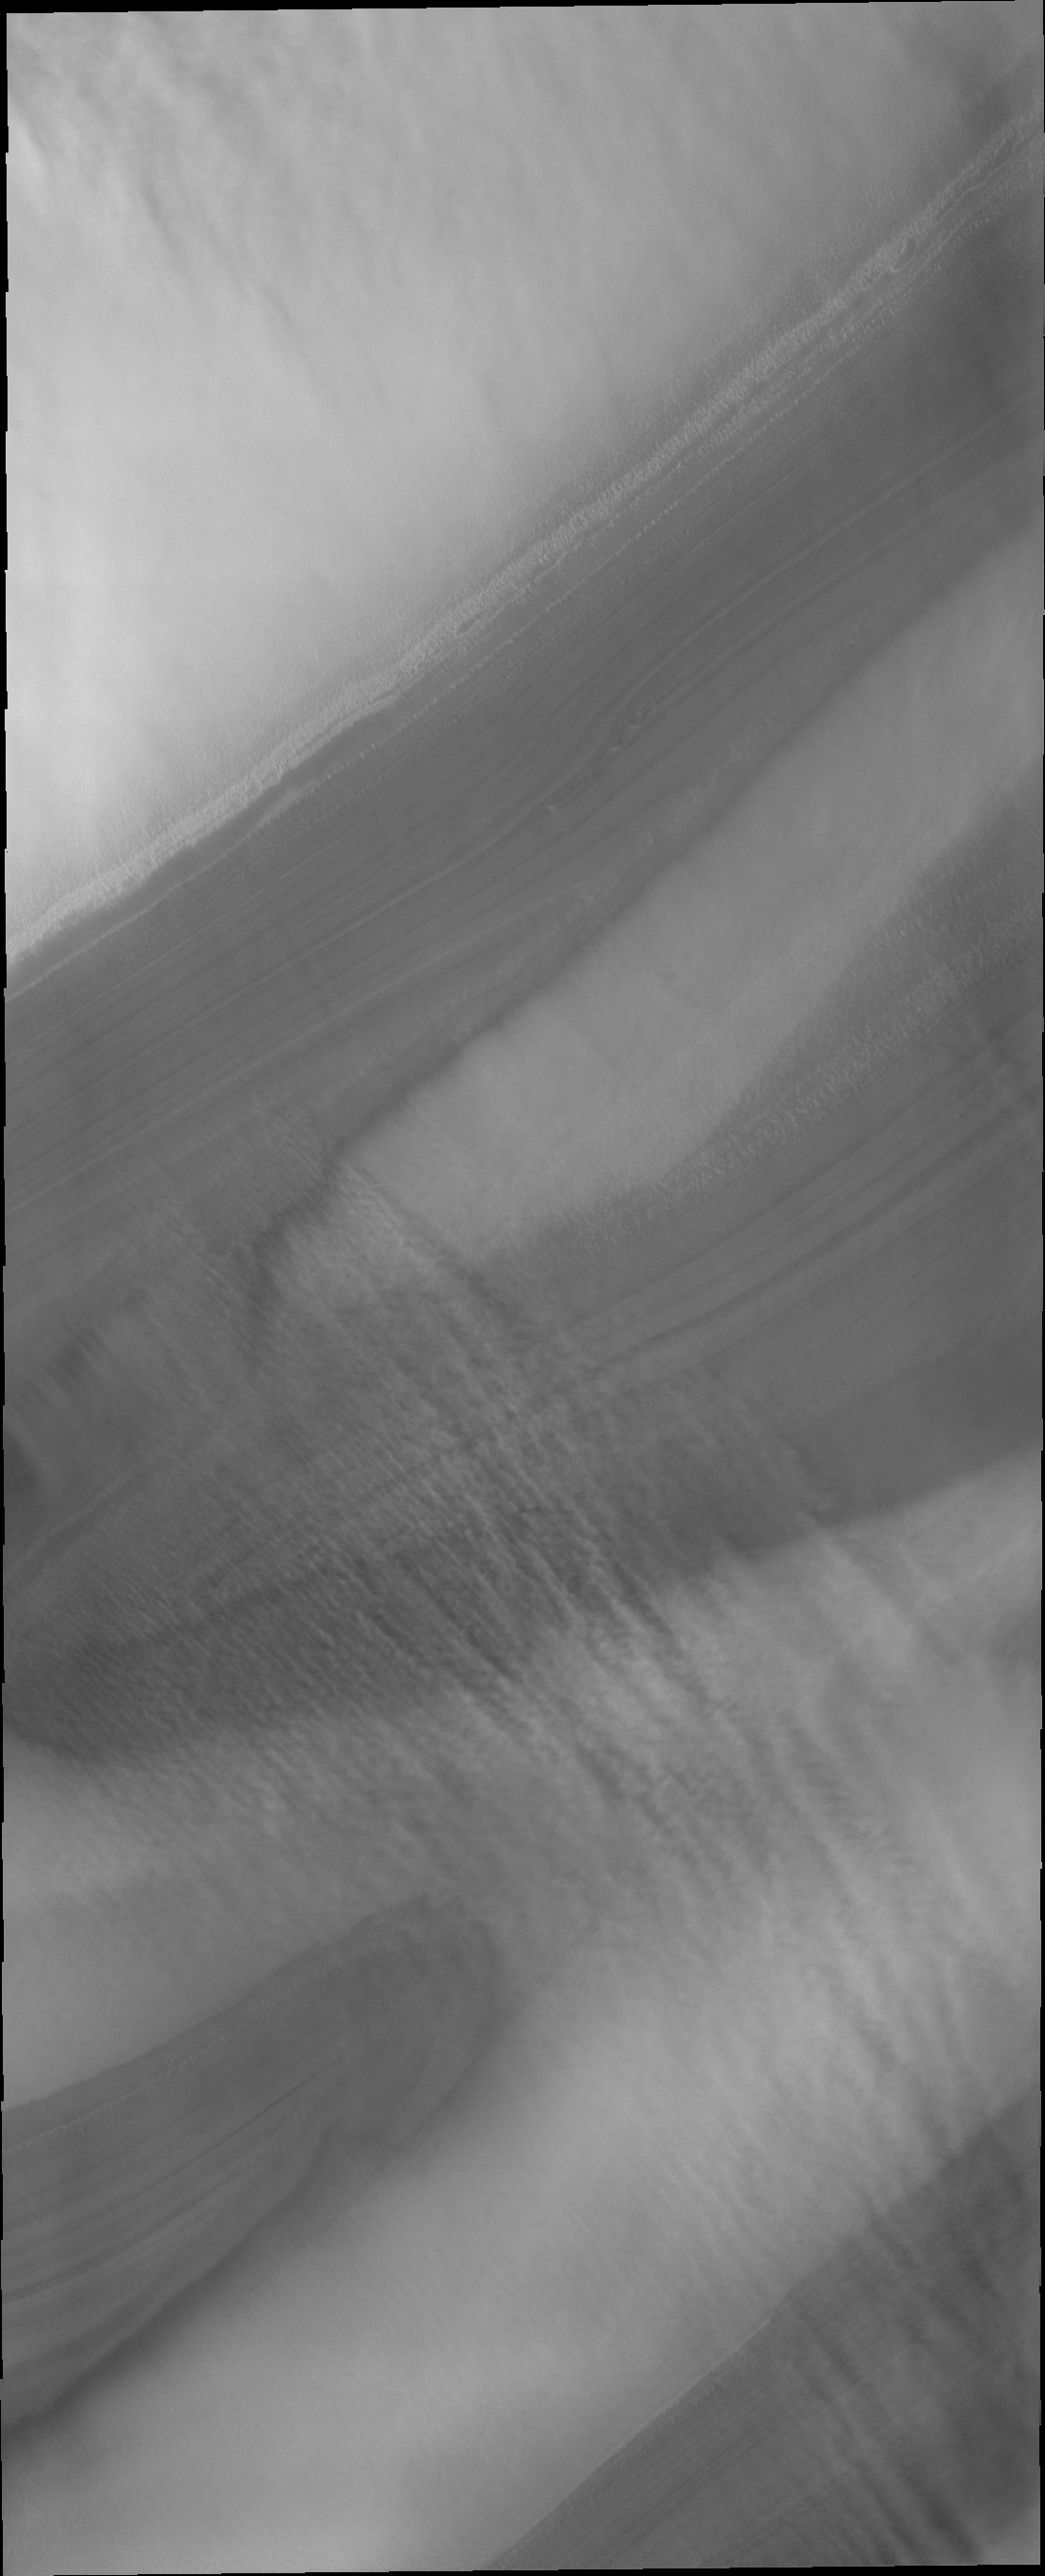

Polar Winds

North polar troughs are the typical location to see evidence of strong polar surface winds. This VIS image shows ‘streamers’ of clouds created by catabatic winds. Catabatic winds are created by cold air sinking at the pole and then speeding along the surface towards the edge of the polar cap. When the wind enters troughs the wind regime changes from laminar flow to choatic and clouds of ice particles or dust are visible.

Credit: NASA/JPL/ASU